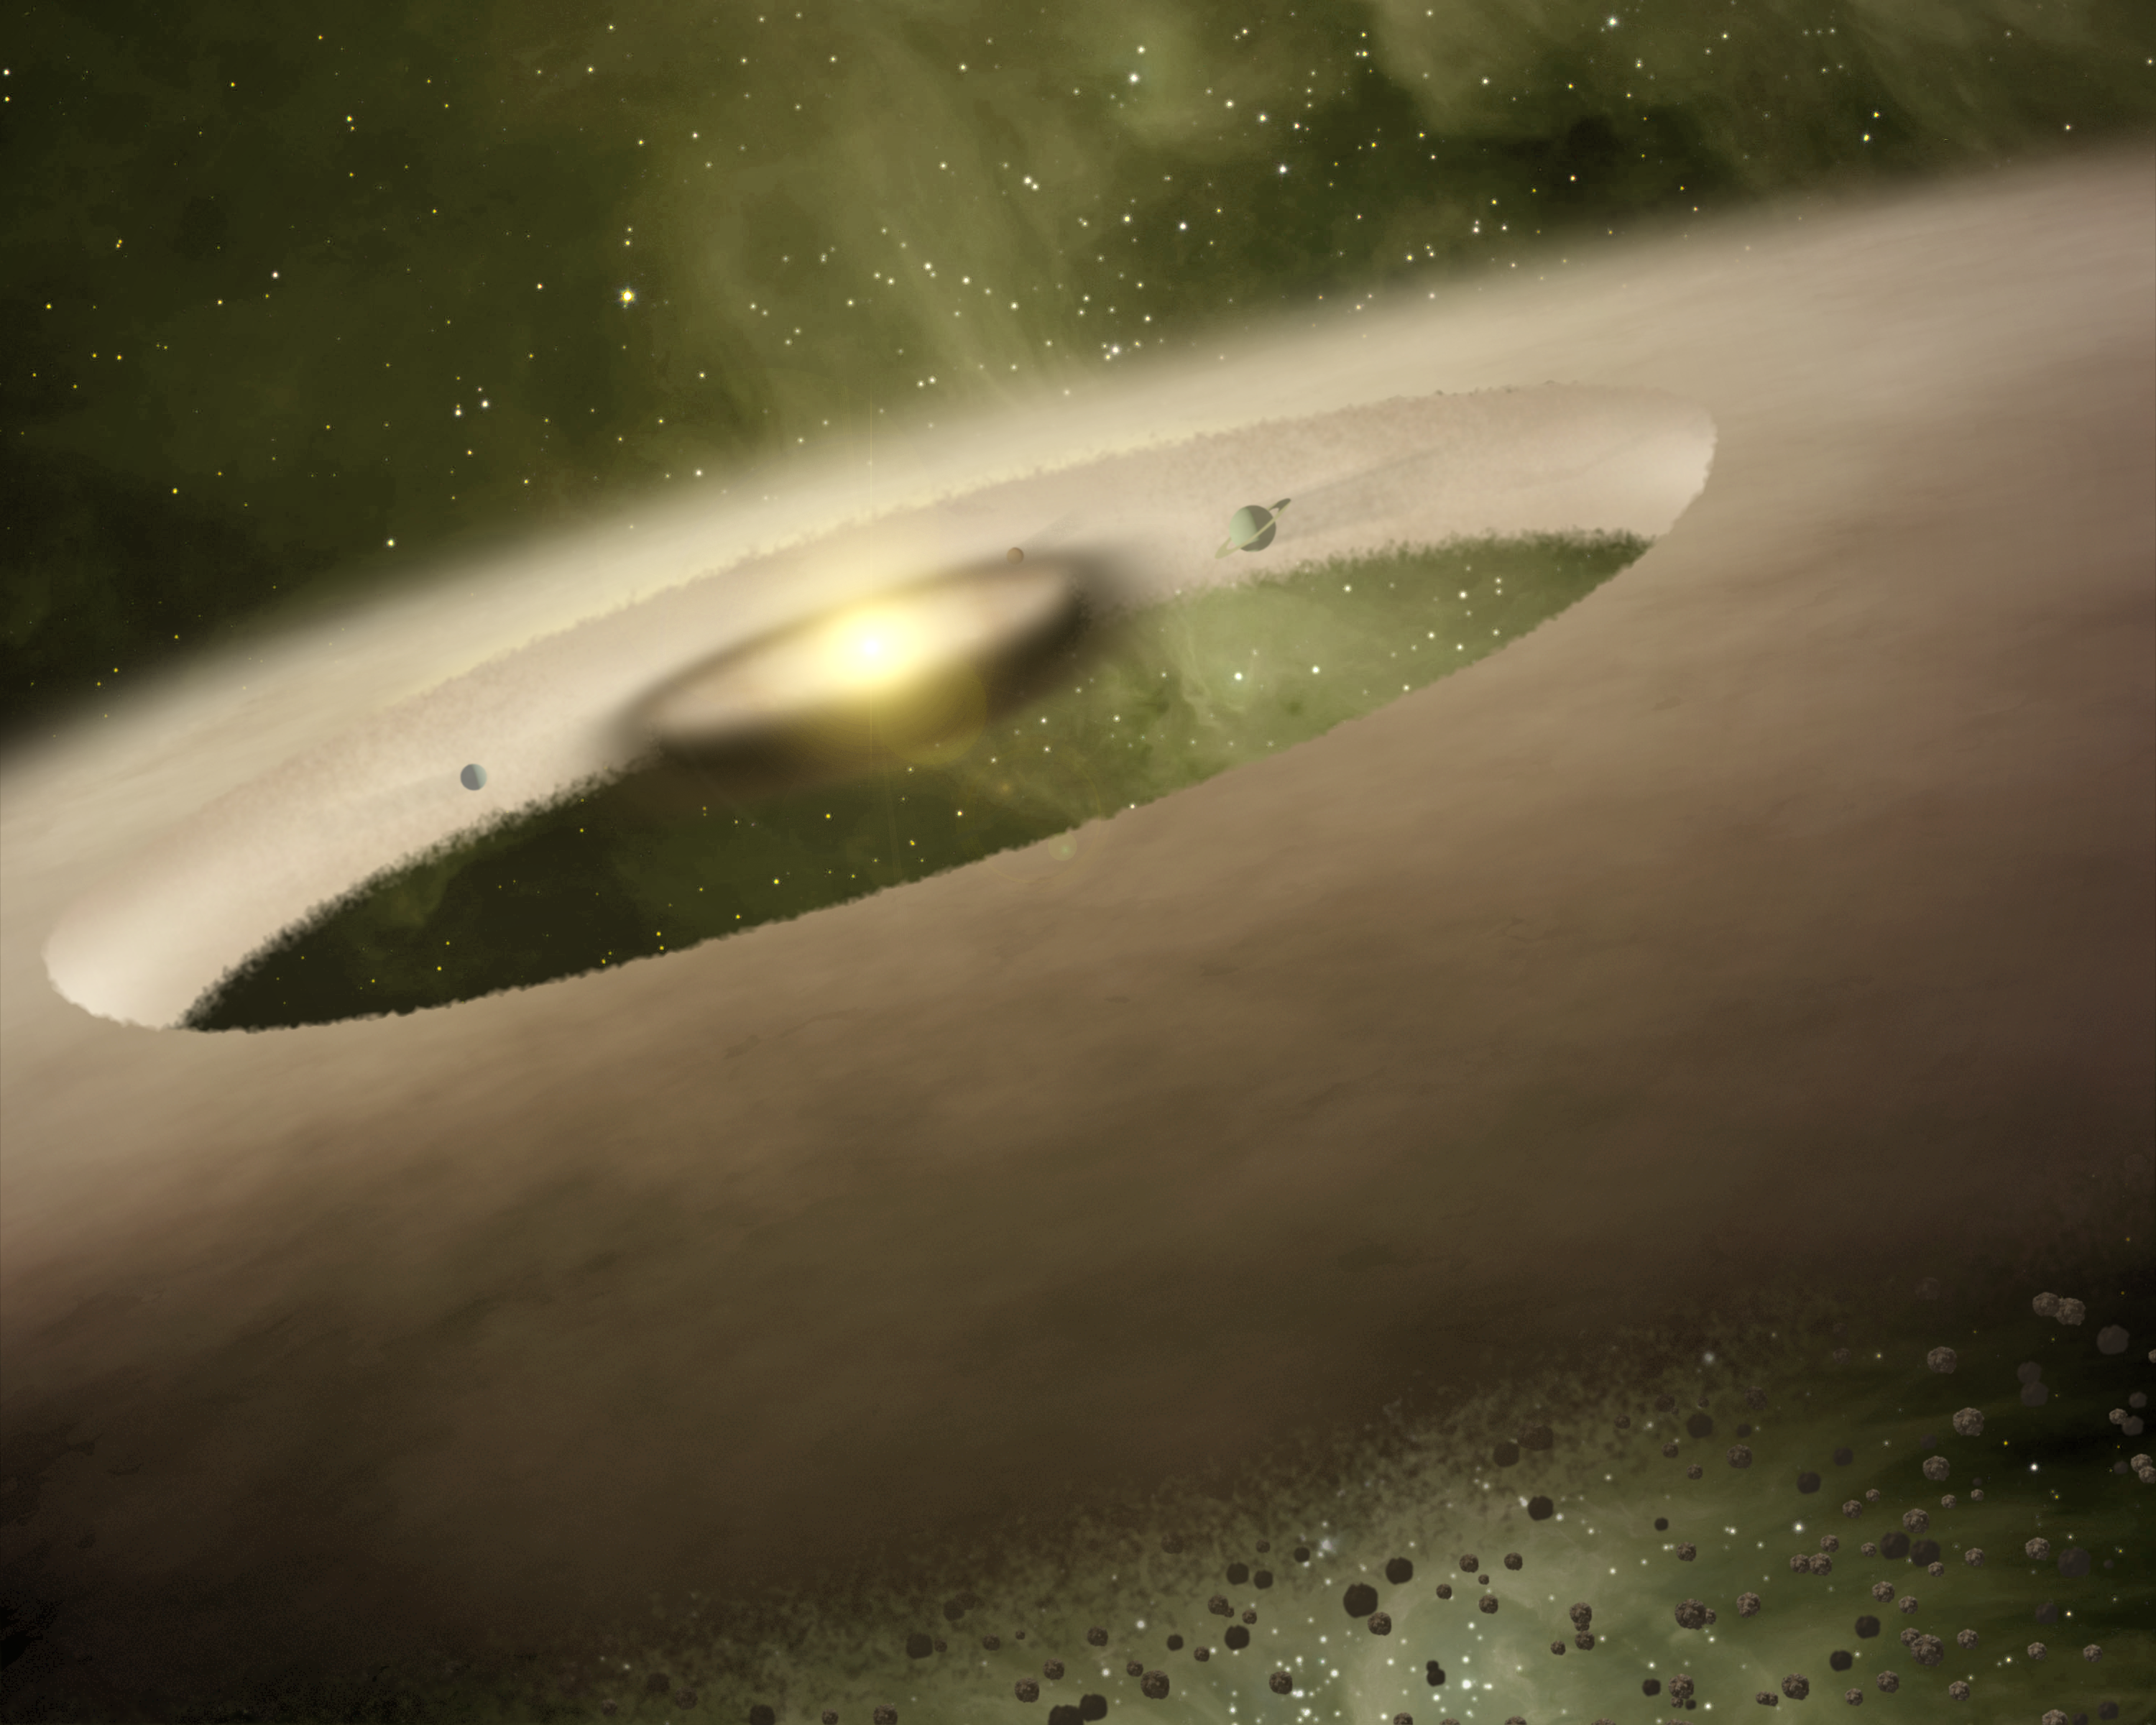

UX Tau A (Artist Concept)

This is an artist’s rendition of the one-million-year-old star system called UX Tau A, located approximately 450 light-years away. Observations from NASA’s Spitzer Space Telescope showed a gap in the dusty planet-forming disk swirling around the system’s central sun-like star.

Spitzer saw a gap in UX Tau A’s disk that extends from 0.2 to 56 astronomical units (an astronomical unit is the distance between the sun and Earth). The gap extends from the equivalent of Mercury to Pluto in our solar system, and is sandwiched between thick inner and outer disks on either side. Astronomers suspect that the gap was carved out by one or more forming planets.

Such dusty disks are where planets are thought to be born. Dust grains clump together like snowballs to form larger rocks, and then the bigger rocks collide to form the cores of planets. When rocks revolve around their central star, they act like cosmic vacuum cleaners, picking up all the gas and dust in their path and creating gaps.

Although gaps have been detected in disks swirling around young stars before, UX Tau A is special because the gap is sandwiched between two thick disks of dust. An inner thick dusty disk hugs the central star, then, moving outward, there is a gap, followed by another thick doughnut-shaped disk. Other systems with gaps contain very little to no dust near the central star. In other words, those gaps are more like big holes in the centers of disks.

Some scientists suspect that these holes could have been carved out by a process called photoevaporation. Photoevaporation occurs when radiation from the central star heats up the gas and dust around it to the point where it evaporates away. The fact that there is thick disk swirling extremely close to UX Tau A’s central star rules out the photoevaporation scenario. If photoevaporation from the star played a role, then large amounts of dust would not be floating so close to the star.

Credit: NASA/JPL-Caltech